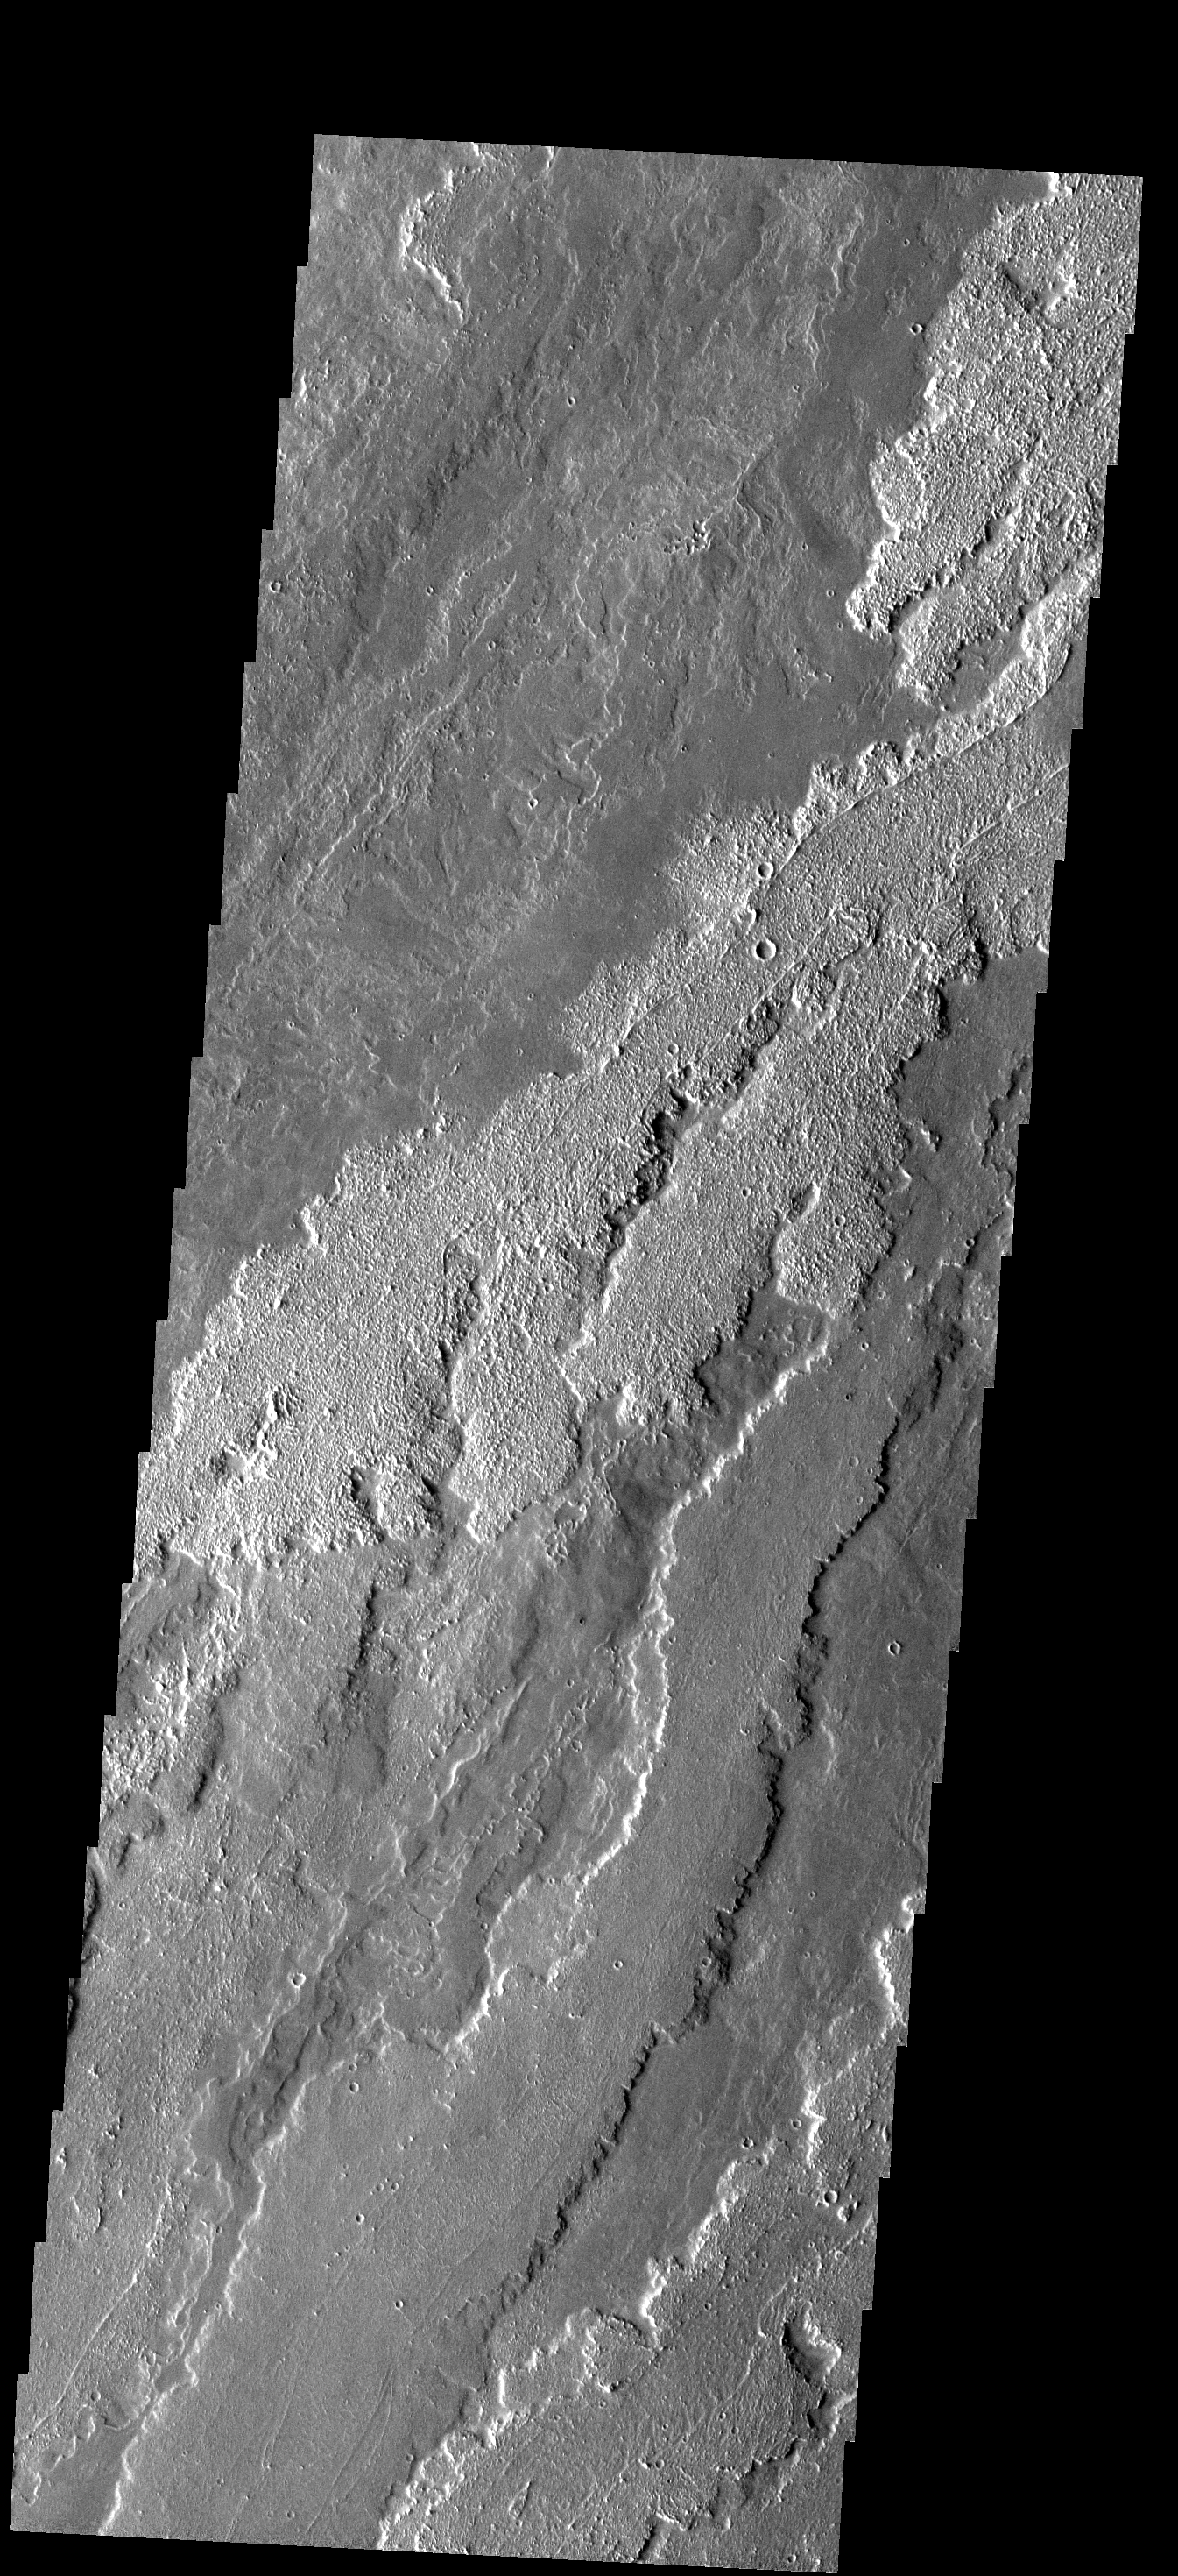

Arsia Mons Flows

The rough and smooth lava flows in this image are part of the extensive flows from Arsia Mons.

Image information: VIS instrument. Latitude -20.9N, Longitude 235.2E. 17 meter/pixel resolution.

Please see the THEMIS Data Citation Note for details on crediting THEMIS images.

Note: this THEMIS visual image has not been radiometrically nor geometrically calibrated for this preliminary release. An empirical correction has been performed to remove instrumental effects. A linear shift has been applied in the cross-track and down-track direction to approximate spacecraft and planetary motion. Fully calibrated and geometrically projected images will be released through the Planetary Data System in accordance with Project policies at a later time.

NASA’s Jet Propulsion Laboratory manages the 2001 Mars Odyssey mission for NASA’s Office of Space Science, Washington, D.C. The Thermal Emission Imaging System (THEMIS) was developed by Arizona State University, Tempe, in collaboration with Raytheon Santa Barbara Remote Sensing. The THEMIS investigation is led by Dr. Philip Christensen at Arizona State University. Lockheed Martin Astronautics, Denver, is the prime contractor for the Odyssey project, and developed and built the orbiter. Mission operations are conducted jointly from Lockheed Martin and from JPL, a division of the California Institute of Technology in Pasadena.

Credit: NASA/JPL/ASU